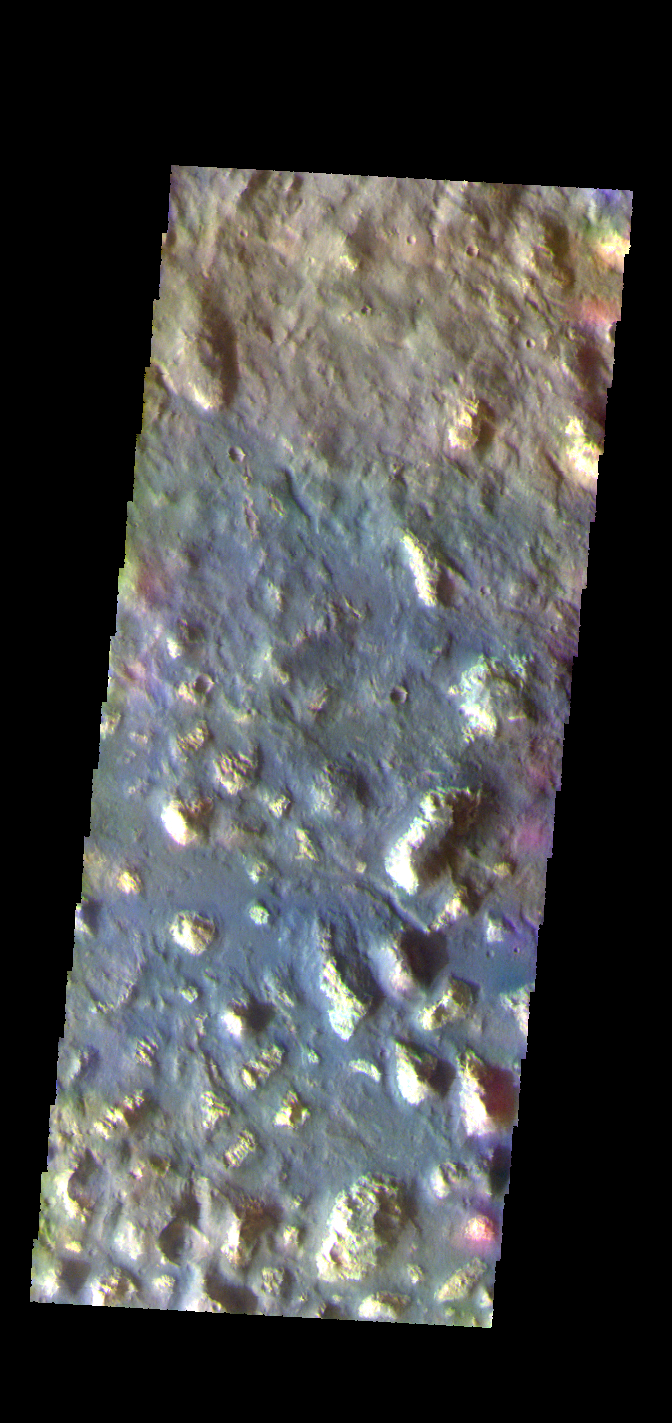

Ariadnes Colles – False Color

The THEMIS VIS camera contains 5 filters. The data from different filters can be combined in multiple ways to create a false color image. These false color images may reveal subtle variations of the surface not easily identified in a single band image. Today’s false color image shows part of Ariadnes Colles. The term colles means hills or knobs. In this false color combination the hills stand out against the darker surrounding plains. This difference is due to the amount of dust covering the hills versus the plains.

Credit: NASA/JPL-Caltech/ASU